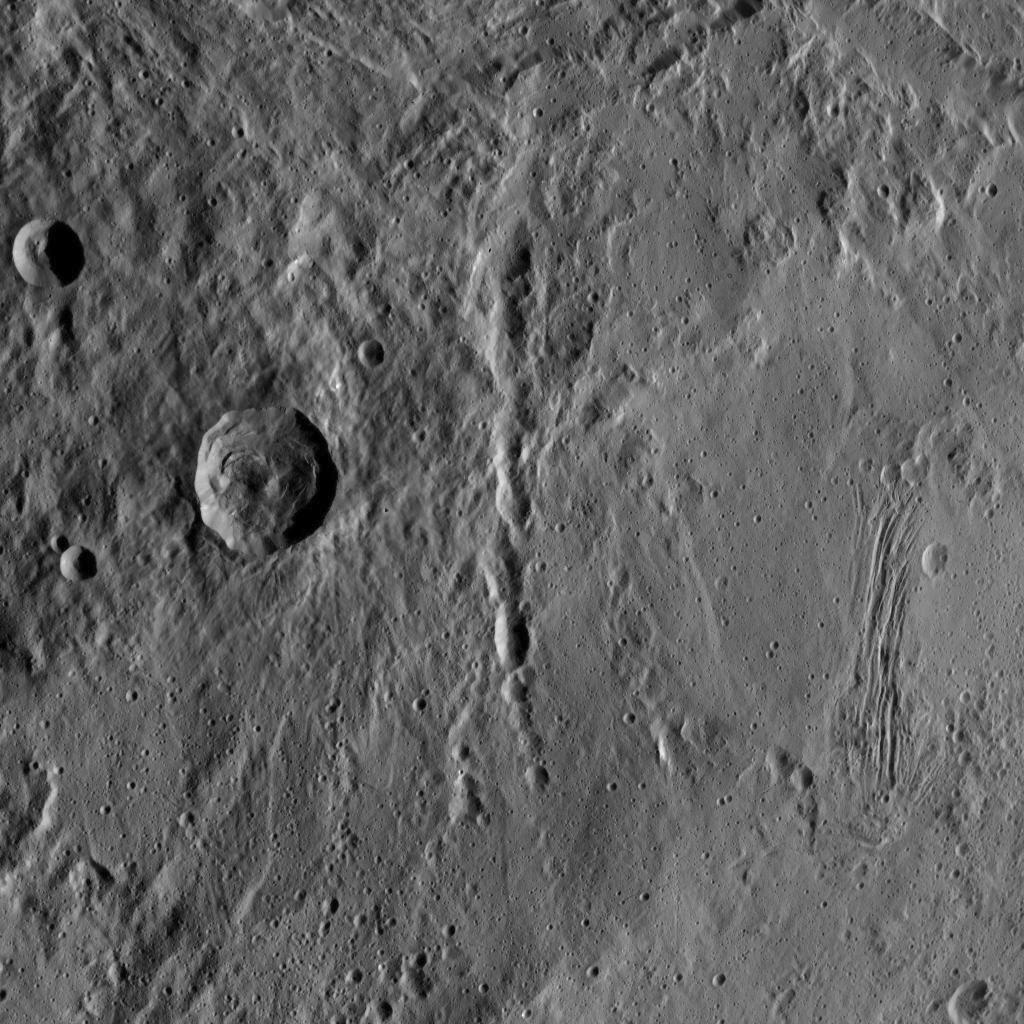

Dawn HAMO Image 34

This image, taken by NASA’s Dawn spacecraft, shows the surface of dwarf planet Ceres from an altitude of 915 miles (1,470 kilometers). The image was taken on September 15, 2015, and has a resolution of 450 feet (140 meters) per pixel.

Dawn’s mission is managed by JPL for NASA’s Science Mission Directorate in Washington. Dawn is a project of the directorate’s Discovery Program, managed by NASA’s Marshall Space Flight Center in Huntsville, Alabama. UCLA is responsible for overall Dawn mission science. Orbital ATK, Inc., in Dulles, Virginia, designed and built the spacecraft. The German Aerospace Center, the Max Planck Institute for Solar System Research, the Italian Space Agency and the Italian National Astrophysical Institute are international partners on the mission team.

Credit: NASA/JPL-Caltech/UCLA/MPS/DLR/IDA